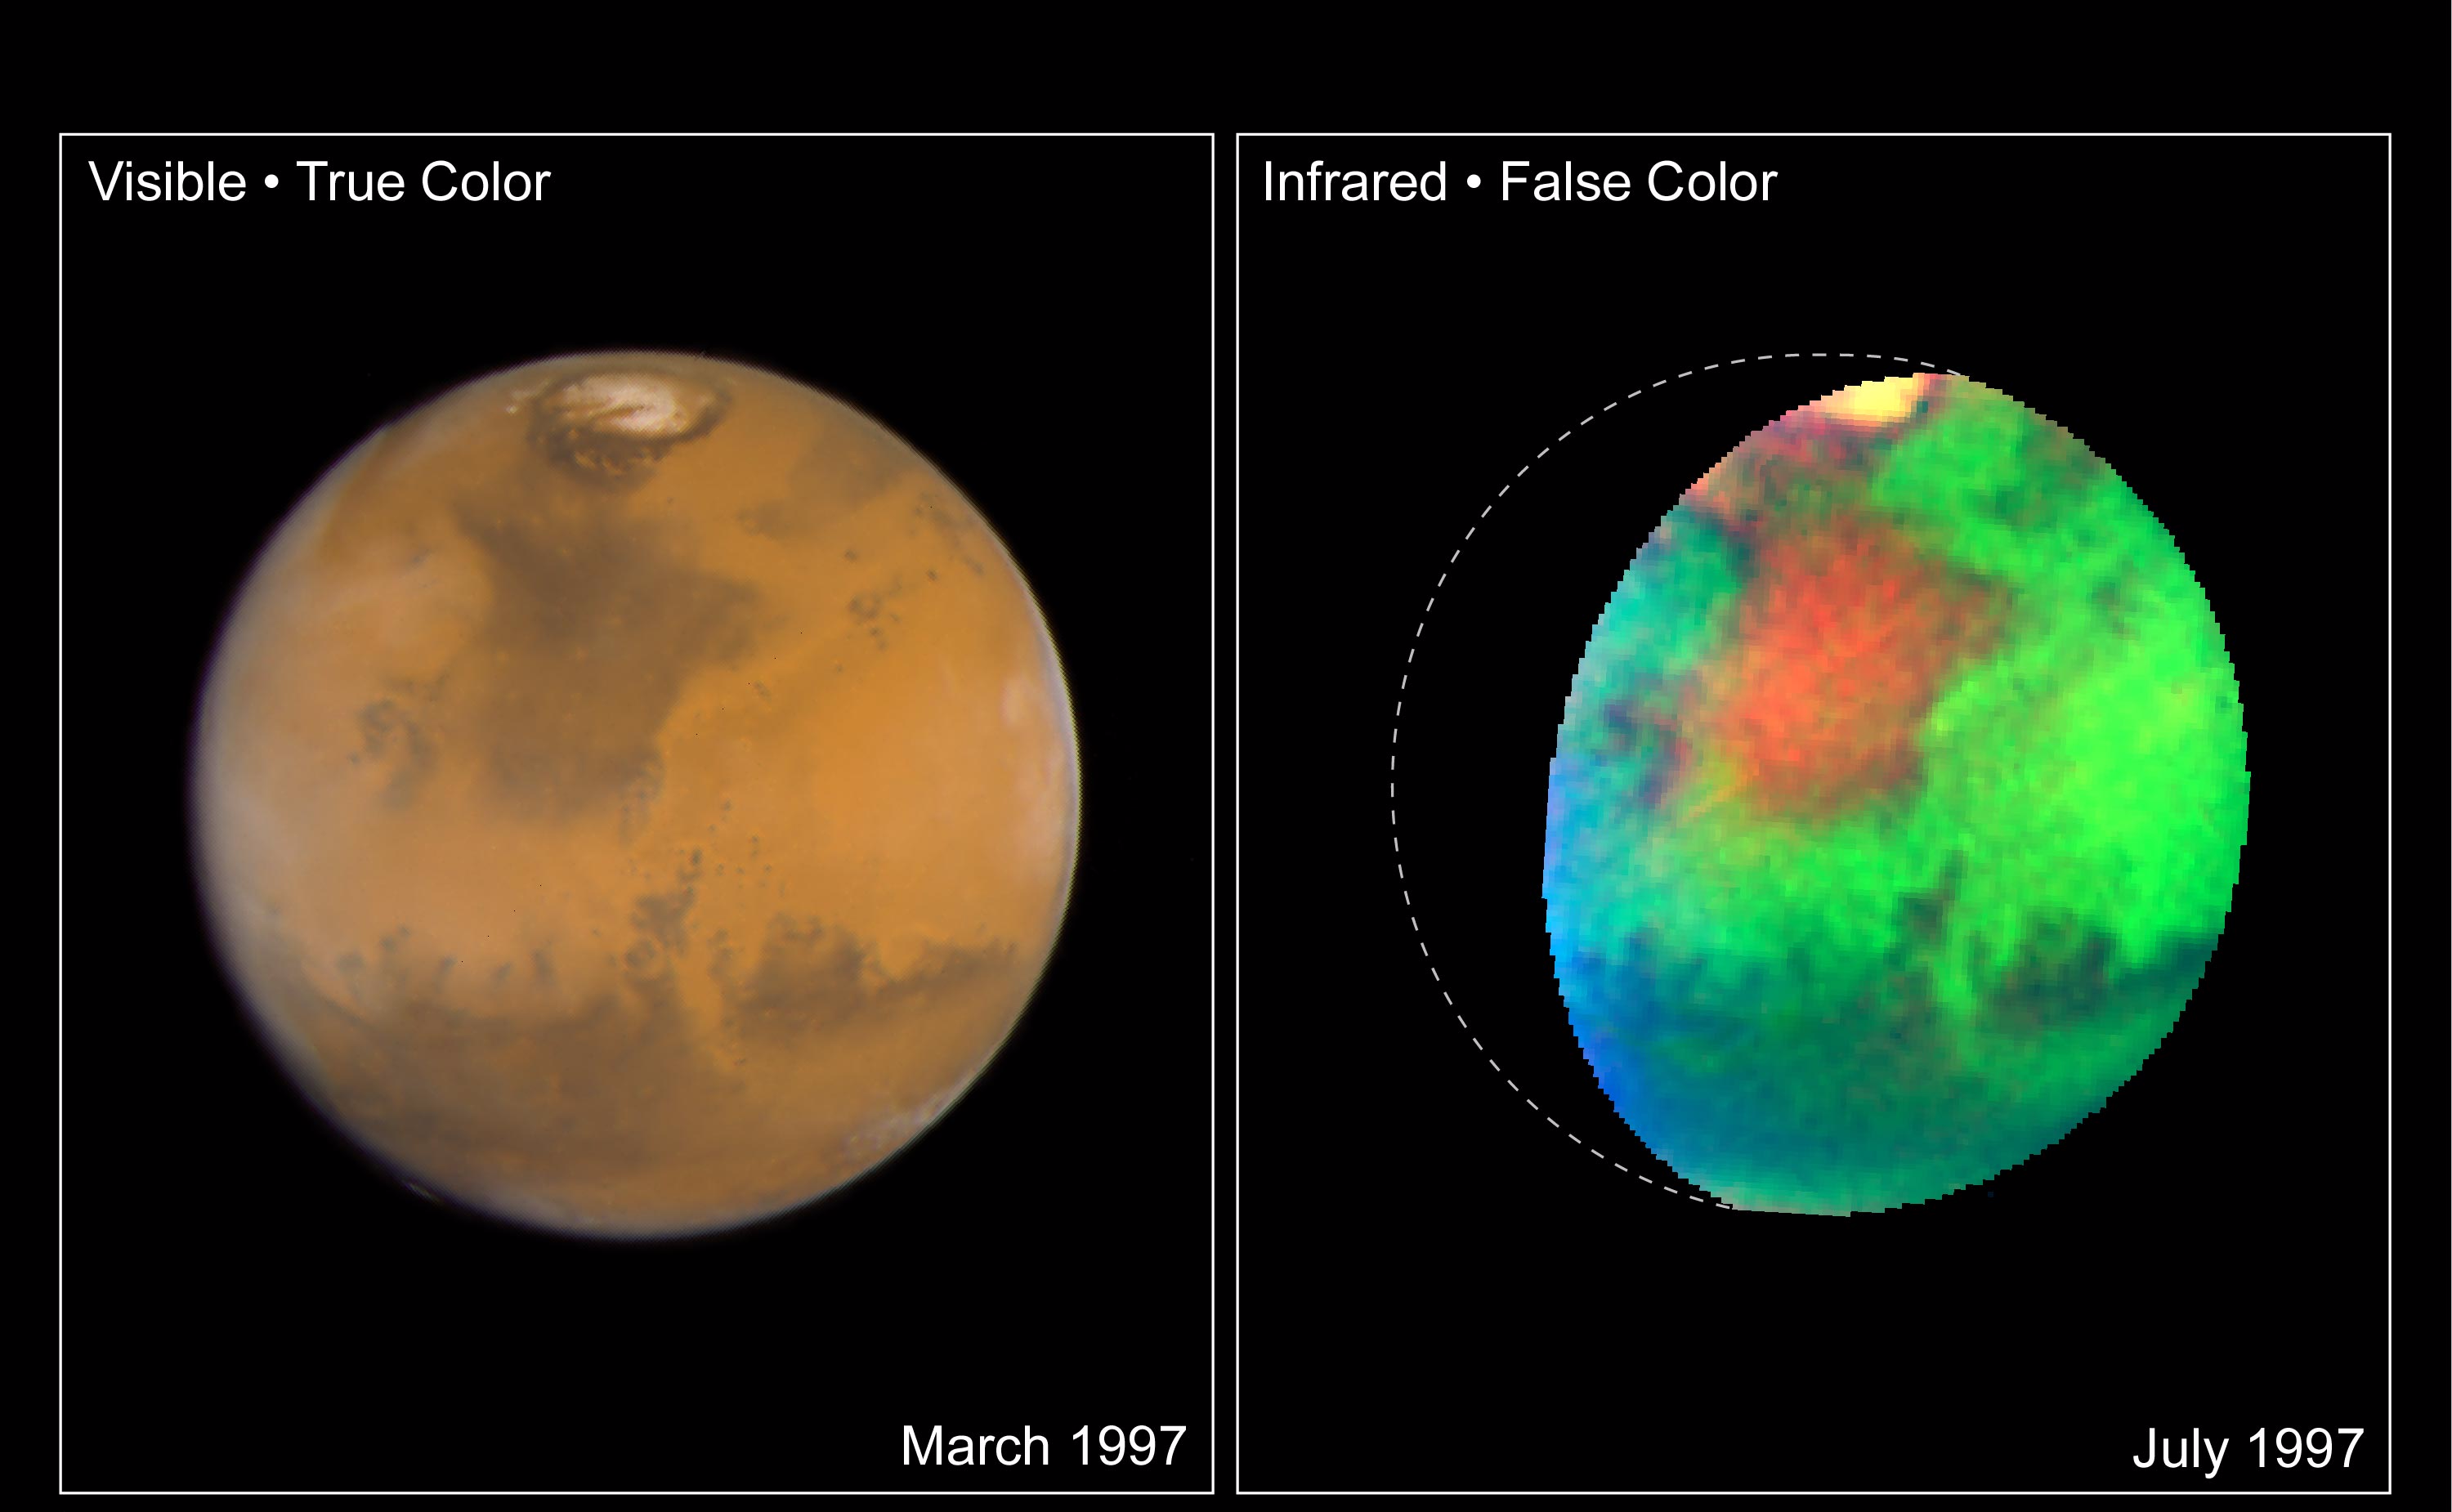

Martian Colors Provide Clues About Martian Water

NASA Hubble Space Telescope images of Mars taken in visible and infrared light detail a rich geologic history and provide further evidence for water-bearing minerals on the planet’s surface.

LEFT

This “true-color” image of Mars shows the planet as it would look to human eyes. It is clearly more Earth-toned than usually depicted in other astronomical images, including earlier Hubble pictures. The slightly bluer shade along the edges of the disk is due to atmospheric hazes and wispy water ice clouds (like cirrus clouds) in the early morning and late evening Martian sky. The yellowish-pink color of the northern polar cap indicates the presence of small iron-bearing dust particles. These particles are covering or are suspended in the air above the blue-white water ice and carbon dioxide ice, which make up the polar cap.

Accurate colors are needed to determine the composition and mineralogy of Mars. This can tell how water has influenced the formation of rocks and minerals found on Mars today, as well as the distribution and abundance of ice and subsurface liquid water. Confirmation of the presence of certain oxidized (rusted) minerals (processed by heat or water action) would imply the possibility of different, perhaps much more Earth-like, past Martian climate periods. Because the smallest features visible in this image are only about 14 miles (22 km) across, Hubble can track small-scale variations in the distribution of minerals that do not follow global trends. The image was generated from three separate Wide Field and Planetary Camera 2 images acquired at wavelengths of 410, 502, and 673 nanometers, in March 1997.

RIGHT

A false-color picture taken in infrared light reveals features that cannot be seen in visible light. Hubble’s unique infrared view pinpoints variations in the abundance and distribution of unknown water-bearing minerals on the planet. While it has been known for decades that small amounts of water-bearing minerals exist on the planet’s surface, the reddish regions in this image indicate areas of enhanced concentrations of these as-yet-unidentified deposits. They are perhaps related to the water-rich history of this part of Mars. In particular, the large reddish region known as Mare Acidalium was the site of massive flooding early in Martian history. (NASA’s Pathfinder spacecraft landed at the southern edge of this region in 1997.) This composite image was taken in July 1997 with Hubble’s Near Infrared Camera and Multi-Object Spectrometer. Red corresponds to the strength of an absorption band detected near 1450 nanometers; green to the brightness of the surface in the near-infrared; and blue to topographic elevation, determined from Viking Orbiter data.

Credit: NASA/JPL/STScI